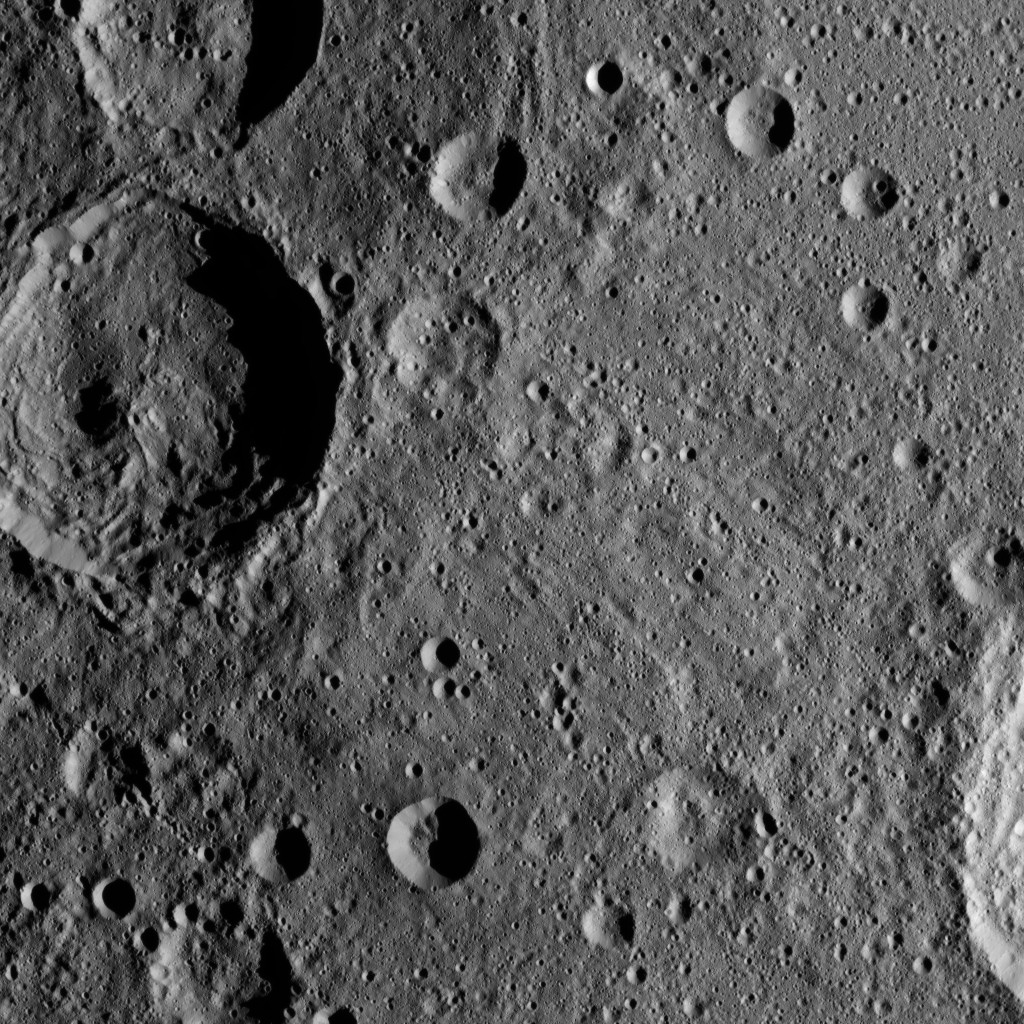

Dawn XMO2 Image 14

Sintana Crater is seen on the left side of this image of Ceres from NASA’s Dawn spacercraft. The crater’s central peak casts a shadow over its western flank.

At lower right, the rim of Darzamat peeks into view.

Dawn took this image on Oct. 19 from its second extended-mission science orbit (XMO2), at a distance of about 920 miles (1,480 kilometers) above the surface. The image resolution is about 460 feet (140 meters) per pixel.

Dawn’s mission is managed by JPL for NASA’s Science Mission Directorate in Washington. Dawn is a project of the directorate’s Discovery Program, managed by NASA’s Marshall Space Flight Center in Huntsville, Alabama. UCLA is responsible for overall Dawn mission science. Orbital ATK, Inc., in Dulles, Virginia, designed and built the spacecraft. The German Aerospace Center, the Max Planck Institute for Solar System Research, the Italian Space Agency and the Italian National Astrophysical Institute are international partners on the mission team.

Credit: NASA/JPL-Caltech/UCLA/MPS/DLR/IDA